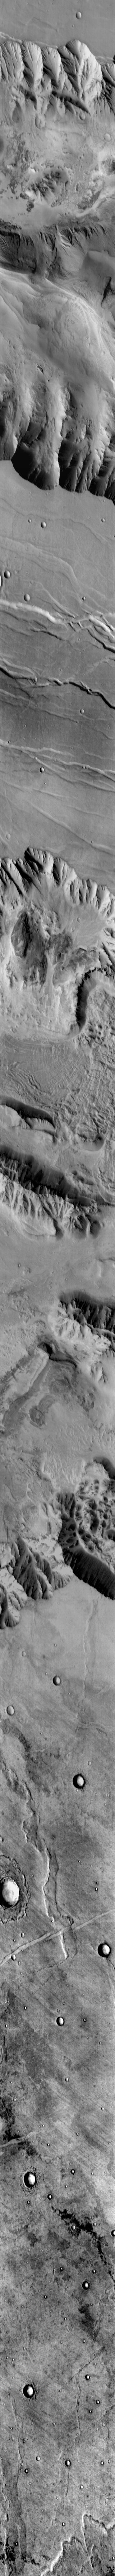

Vallis Marineris

This daytime IR image transects Candor Chasma and Melas Chasma. Many canyon features are clearly visible in the image, including the steep cliff faces, landslides, and layered canyon floor deposits.

Image information: IR instrument. Latitude -11.9N, Longitude 291.2E. 123 meter/pixel resolution.

Please see the THEMIS Data Citation Note for details on crediting THEMIS images.

Note: this THEMIS visual image has not been radiometrically nor geometrically calibrated for this preliminary release. An empirical correction has been performed to remove instrumental effects. A linear shift has been applied in the cross-track and down-track direction to approximate spacecraft and planetary motion. Fully calibrated and geometrically projected images will be released through the Planetary Data System in accordance with Project policies at a later time.

NASA’s Jet Propulsion Laboratory manages the 2001 Mars Odyssey mission for NASA’s Office of Space Science, Washington, D.C. The Thermal Emission Imaging System (THEMIS) was developed by Arizona State University, Tempe, in collaboration with Raytheon Santa Barbara Remote Sensing. The THEMIS investigation is led by Dr. Philip Christensen at Arizona State University. Lockheed Martin Astronautics, Denver, is the prime contractor for the Odyssey project, and developed and built the orbiter. Mission operations are conducted jointly from Lockheed Martin and from JPL, a division of the California Institute of Technology in Pasadena.

Credit: NASA/JPL/ASU